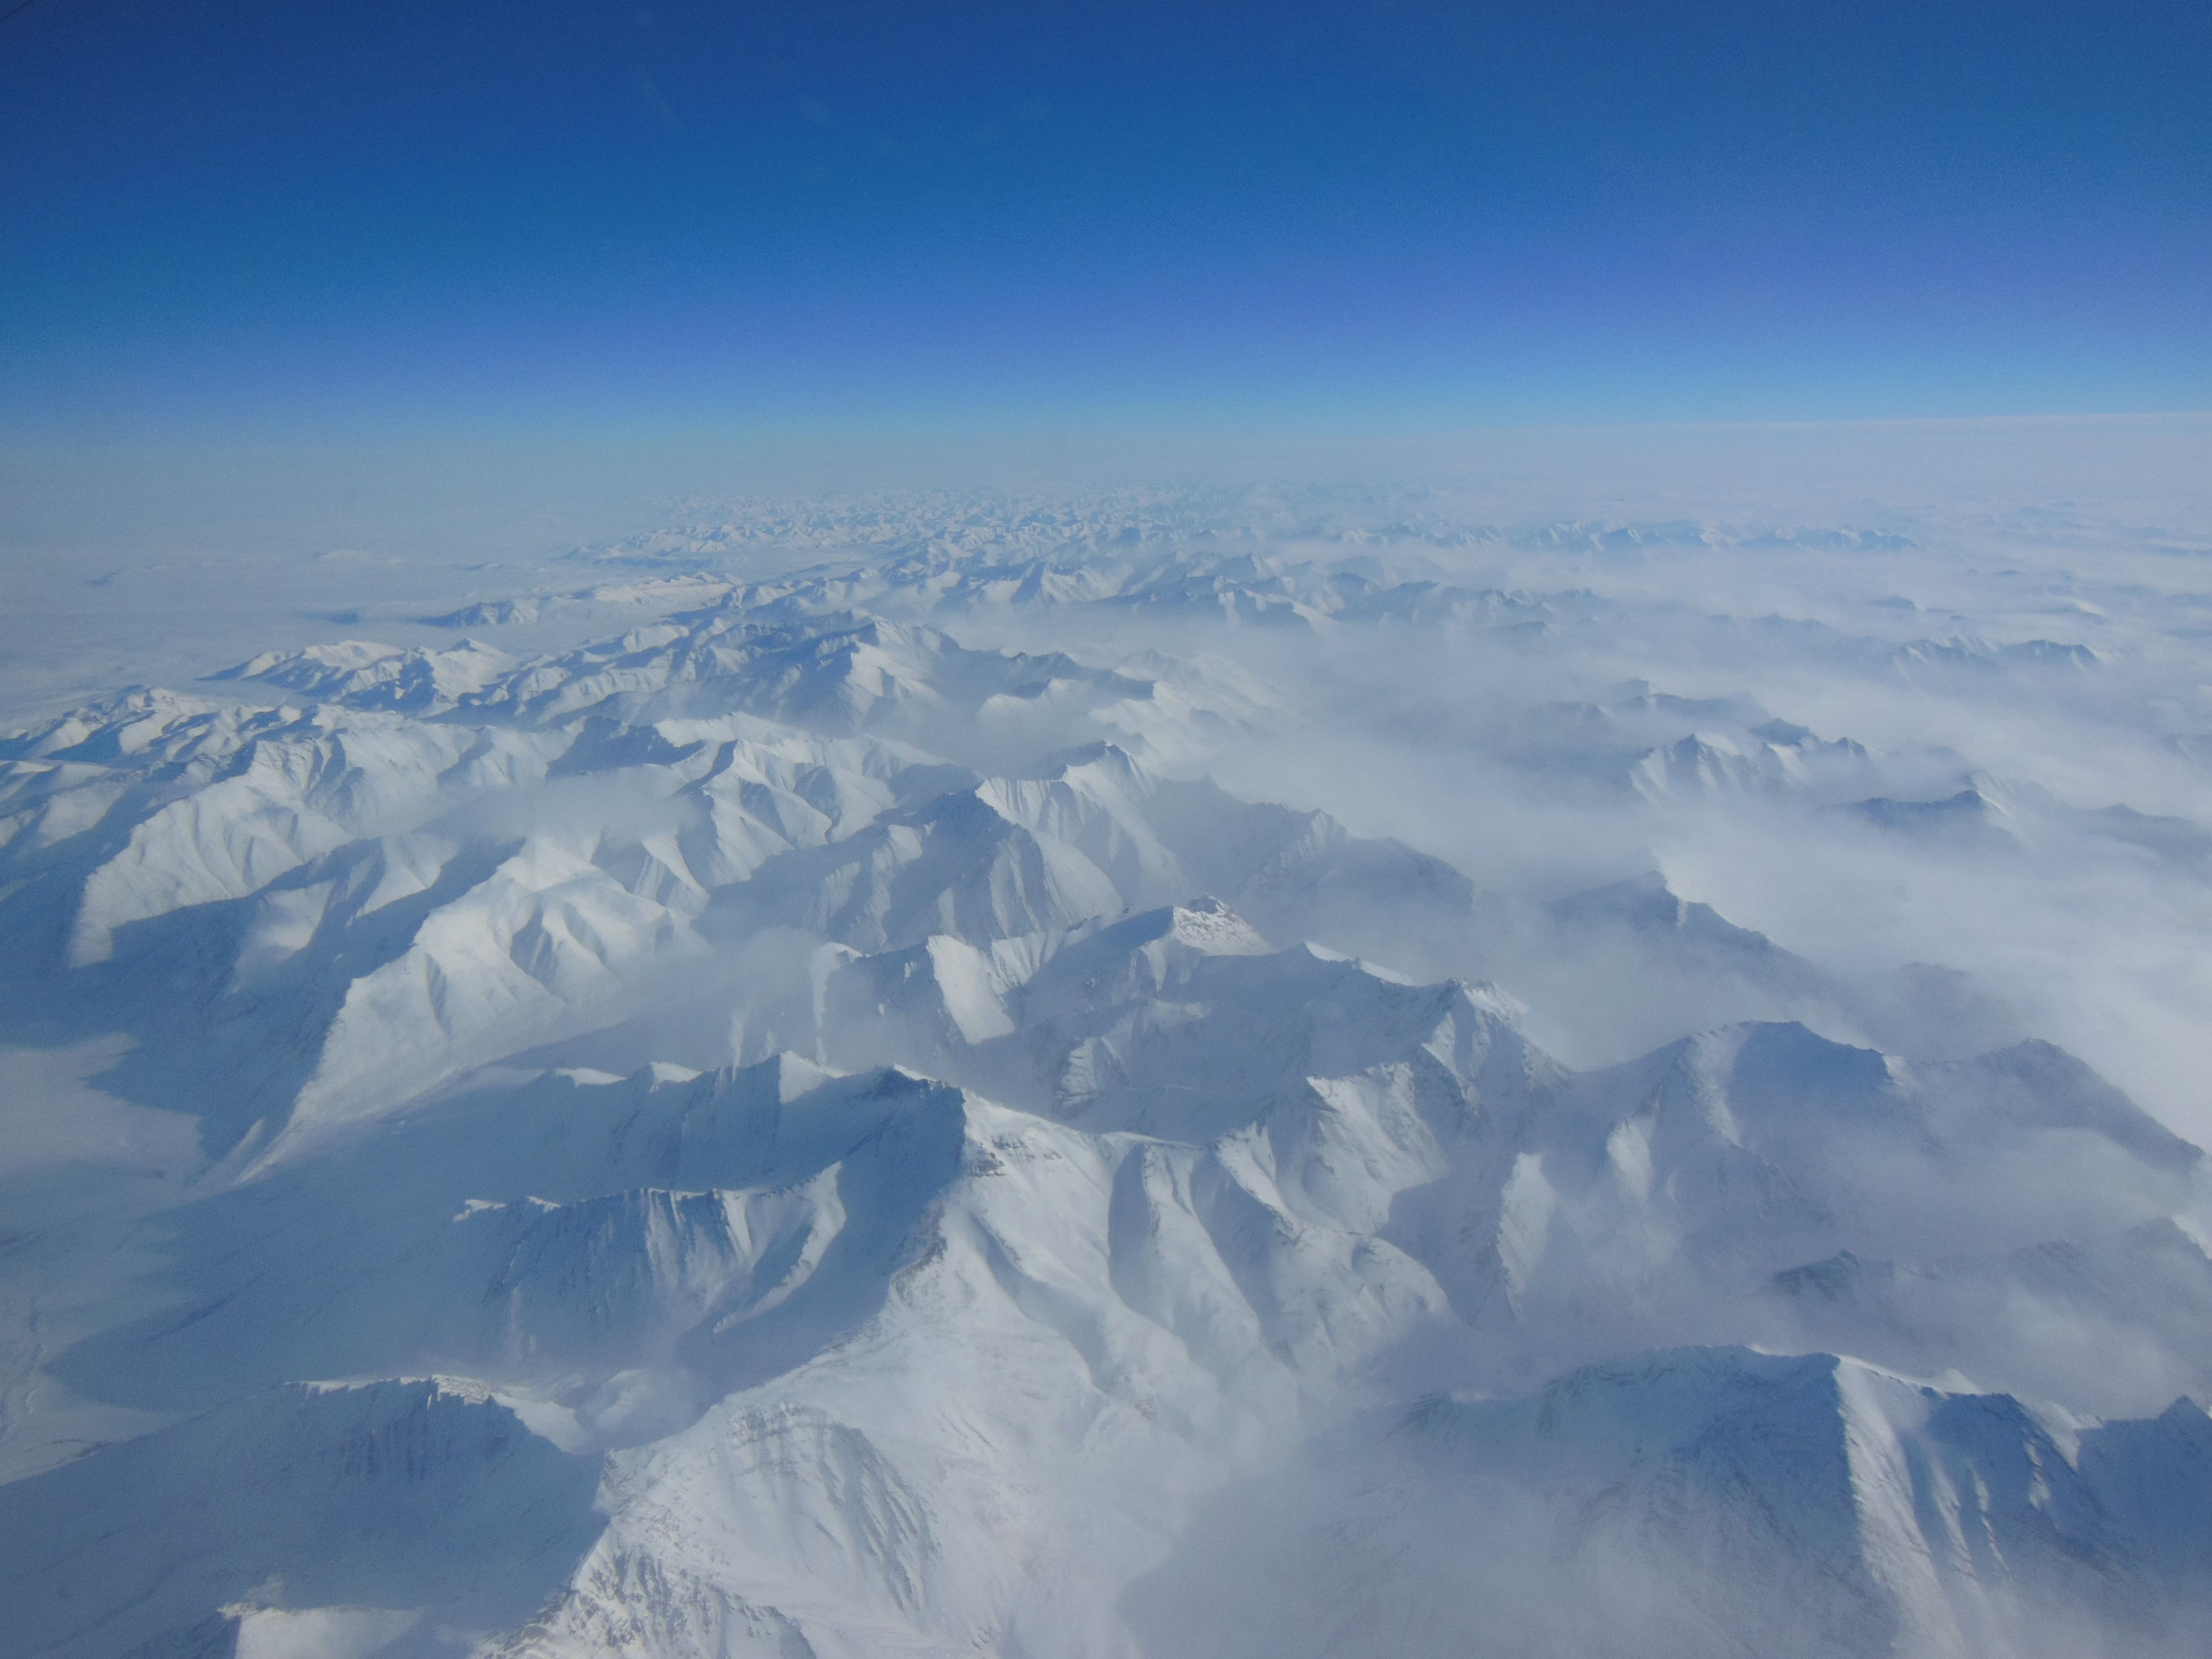

Alaska Mountains

Alaskan mountains seen from high altitude aboard the NASA P-3B during the IceBridge transit flight from Thule to Fairbanks on Mar. 21, 2013. NASA's Operation IceBridge is an airborne science mission to study Earth's polar ice.

Credit: NASA/Goddard/Christy Hansen